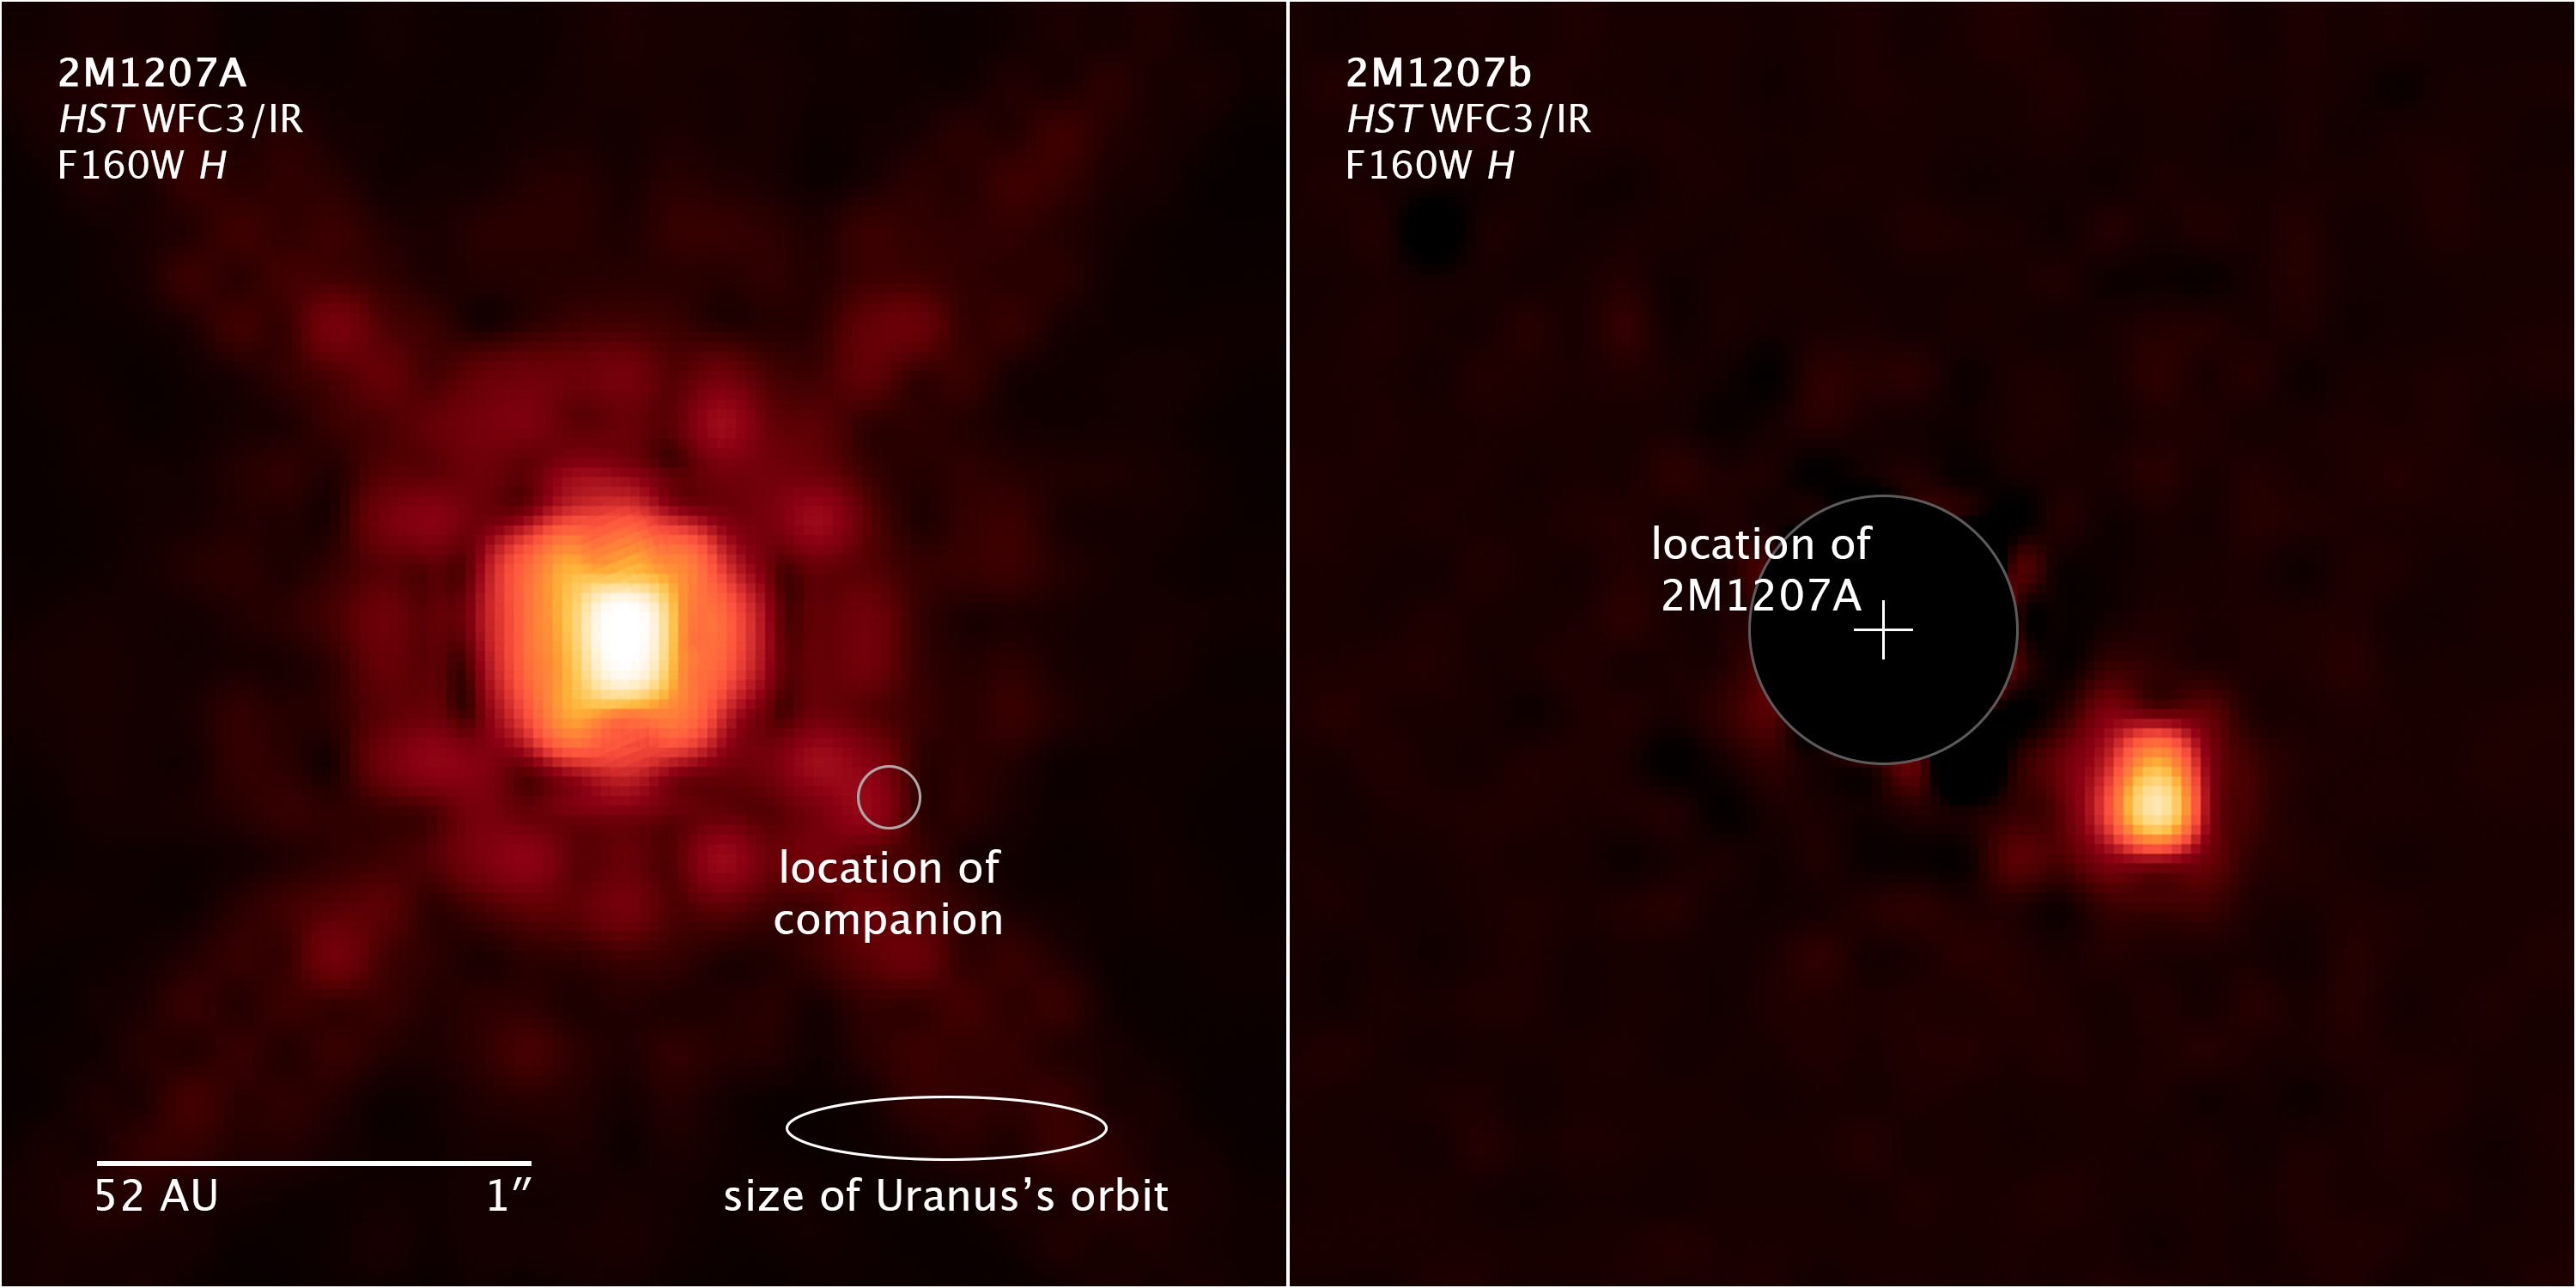

Compass and Scale Image of Exoplanet System 2M1207

Object Name: 2M1207, 2MASS J12073346-3932539, 2M1207A and 2M1207b
Object Description: Super-Jupiter around a Brown Dwarf
Instrument: HST/WFC3/IR
Filters: F125W (J) and F160W (H)

This image was originally black and white and recorded only overall brightness from the F160W (H) filter. These brightness values were translated into a range of reddish hues. Such color "maps" can be useful in helping to distinguish subtly varying brightness in an image.

Credit: Illustration: NASA, ESA, and Z. Levay (STScI); Science: NASA, ESA, and Y. Zhou (University of Arizona)